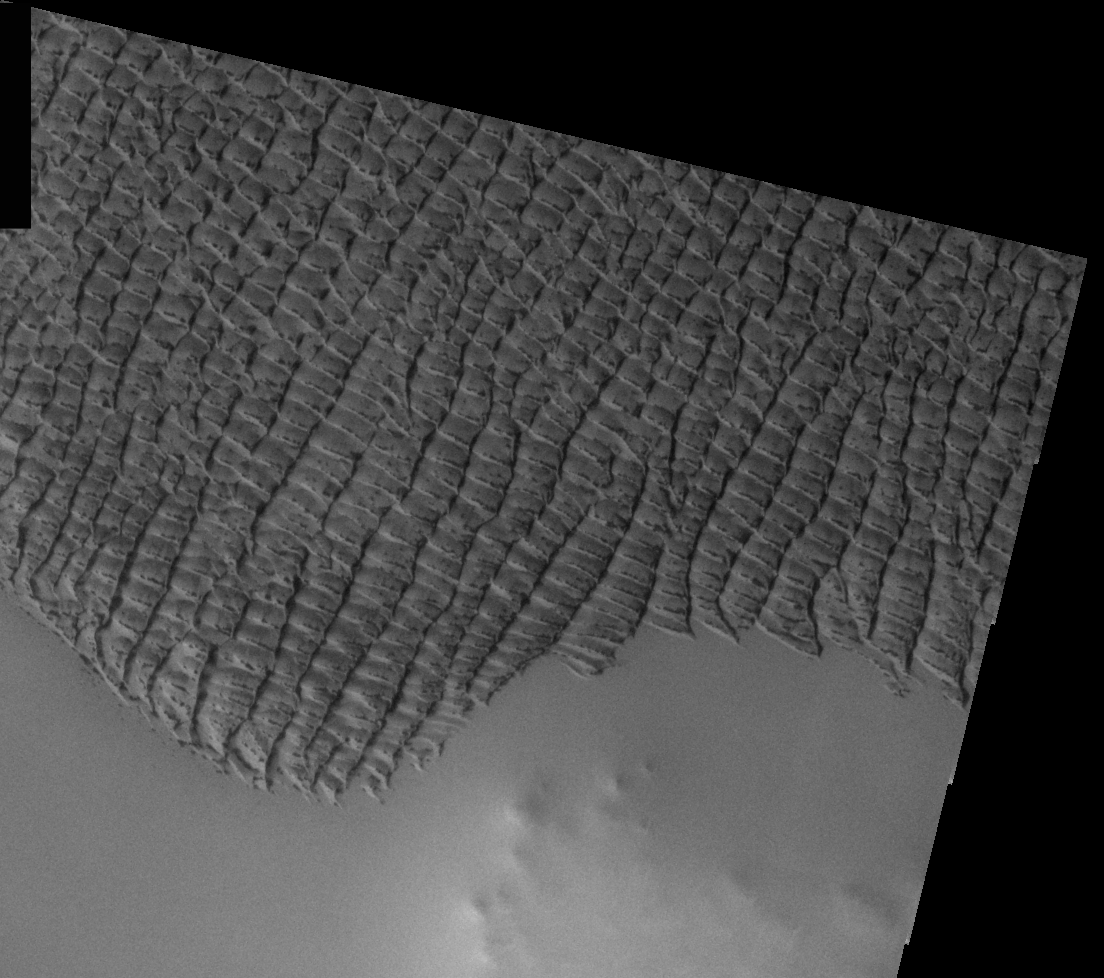

THEMIS Images as Art #21

Released 1 March 2004

Humanity is a very visual species. We rely on our eyes to tell us what is going on in the world around us. Put any image in front of a person and that person will examine the picture looking for anything familiar. Even if the examiner has no idea what he/she is looking at in a picture, he/she will still be able to make a statement about the picture, usually preceded by the words “it looks like…” The image above is part of the surface of Mars, but is presented for its artistic value rather than its scientific value. When first viewed, this image solicited a statement that “it looks like…” something seen in everyday life.

A crowded suburb next to some open land, perhaps, with rooftops (almost) neatly aligned.

Note: this THEMIS visual image has not been radiometrically nor geometrically calibrated for this preliminary release. An empirical correction has been performed to remove instrumental effects. A linear shift has been applied in the cross-track and down-track direction to approximate spacecraft and planetary motion. Fully calibrated and geometrically projected images will be released through the Planetary Data System in accordance with Project policies at a later time.

NASA’s Jet Propulsion Laboratory manages the 2001 Mars Odyssey mission for NASA’s Office of Space Science, Washington, D.C. The Thermal Emission Imaging System (THEMIS) was developed by Arizona State University, Tempe, in collaboration with Raytheon Santa Barbara Remote Sensing. The THEMIS investigation is led by Dr. Philip Christensen at Arizona State University. Lockheed Martin Astronautics, Denver, is the prime contractor for the Odyssey project, and developed and built the orbiter. Mission operations are conducted jointly from Lockheed Martin and from JPL, a division of the California Institute of Technology in Pasadena.

Credit: NASA/JPL/Arizona State University